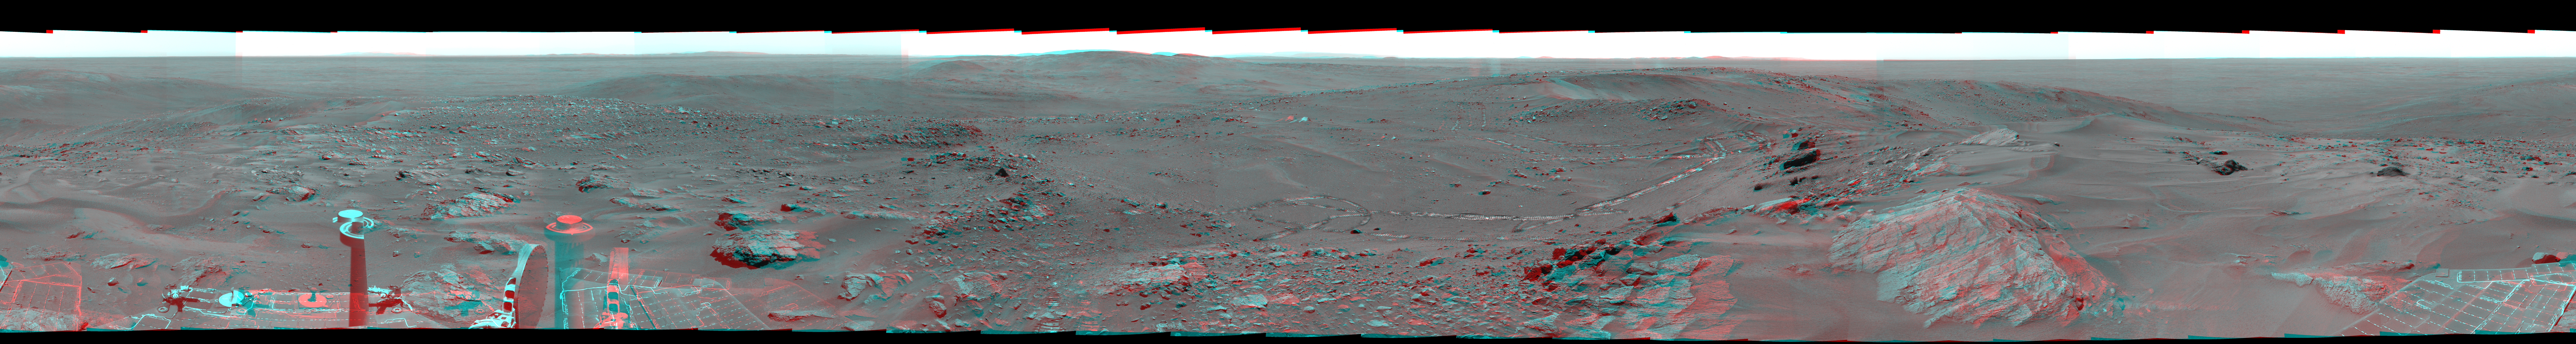

Stereo Version of Spirit’s ‘Everest’ Panorama

NASA’s Mars Exploration Rover Spirit used its panoramic camera (Pancam) to record a 360-degree vista, dubbed the “Everest” panorama, from the top of “Husband Hill” in early October 2005. This view is a stereo anaglyph of the Everest panorama, showing it in three dimensions to viewers using red-blue stereo glasses.

The images combined into this anaglyph were taken through the Pancam’s blue L7 and R1 filters during Spirit’s 620th through 622nd Martian days (Oct. 1 through Oct. 3, 2005). Geometric and brightness adjustments have been applied. The view is presented in a cylindrical-perspective projection with rover tilt removed.

For additional information about the Everest panorama, see PIA03095.

Credit: NASA/JPL/Cornell